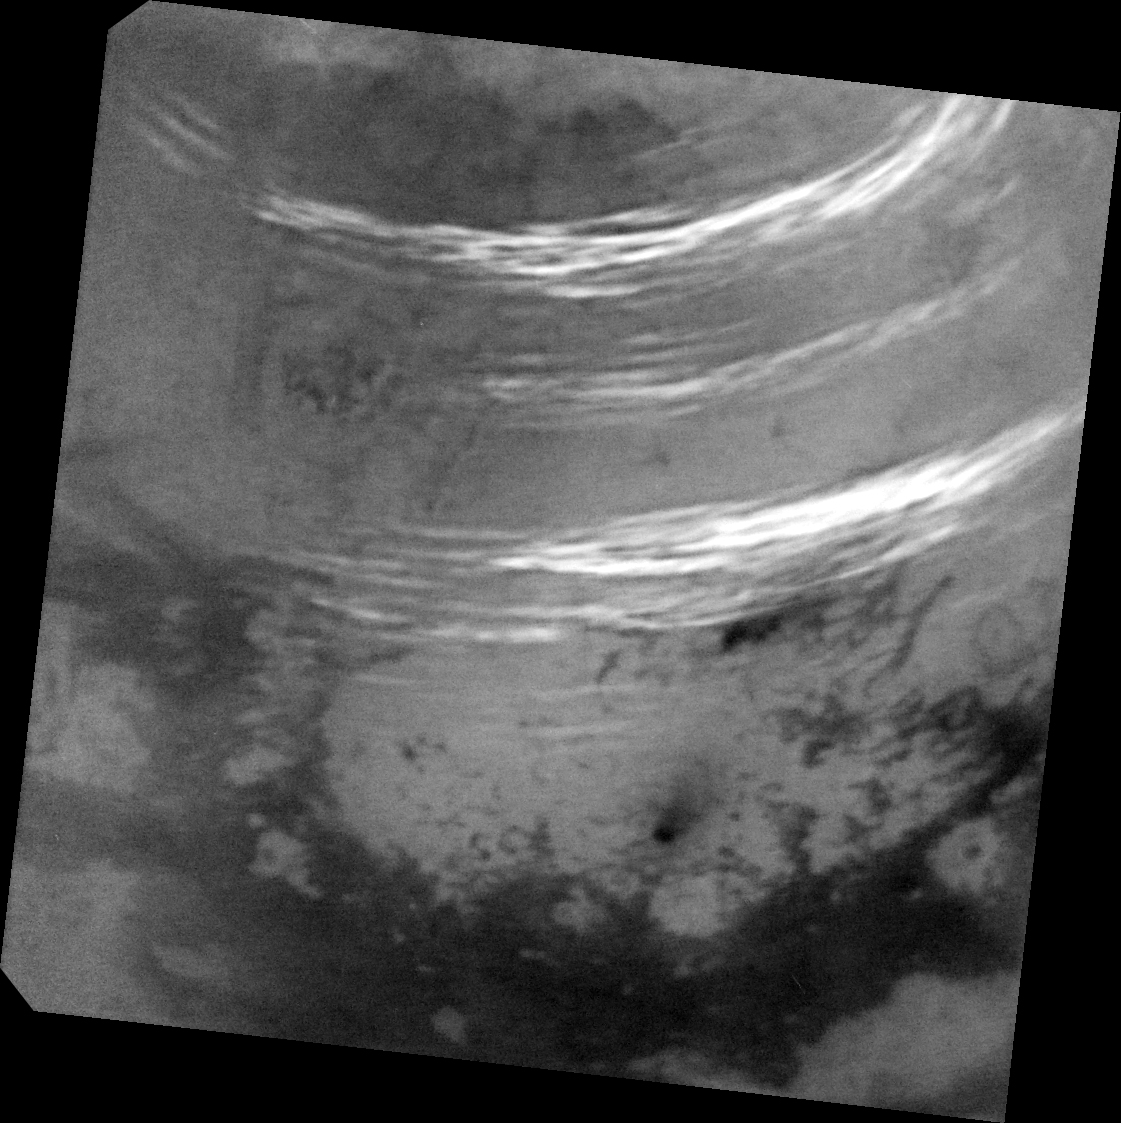

Titan’s Northern Summer Clouds

As summer approaches in Titan’s northern hemisphere, NASA’s Cassini spacecraft has been monitoring Titan, anticipating an increase in cloud activity at high northern latitudes. Intriguingly, with the summer solstice just a couple of weeks away, an outburst of multiple clouds appeared at mid-northern latitudes.

These are some of the most intensely bright clouds Cassini has observed on Titan, likely due to high-cloud tops. This activity also represents the most extensive cloud outburst on Titan since clouds reappeared at northern mid-latitudes in early 2016.

See PIA21450 for another view of these clouds.

Three methane cloud bands visible in this view: the southern band is located between 30 and 38 degrees north latitude. Scientists have not spotted many clouds in this latitude range prior this observation. A fainter, middle band between 44 and 50 degrees north latitude is in a region where cloud bands have been observed fairly regularly over the past year. A northern band is also seen between 52 and 59 degrees north latitude.

There are a few isolated cloud streaks outside these bands, including some near the southern edge of the north polar terrain near 63 degrees north and another set that goes as far south as 23 degrees north latitude.

Just above the dark, equatorial dunelands at bottom is a dark feature with a streak that points toward the northeast (toward upper right). This feature is named Omacatl Macula, and is likely a region of dark dust that is organized into dunes in some places.

The image was taken on May 7, 2017, at a distance of 311,000 miles (500,000 kilometers). The view is an orthographic projection centered on 37.5 degrees north latitude, 45 degrees west longitude. An orthographic view is most like the view seen by a distant observer. Image scale is about 2 miles (3 kilometers) per pixel.

The Cassini mission is a cooperative project of NASA, ESA (the European Space Agency) and the Italian Space Agency. The Jet Propulsion Laboratory, a division of the California Institute of Technology in Pasadena, manages the mission for NASA’s Science Mission Directorate, Washington. The Cassini orbiter and its two onboard cameras were designed, developed and assembled at JPL. The imaging operations center is based at the Space Science Institute in Boulder, Colorado.

Credit: NASA/JPL-Caltech/Space Science Institute